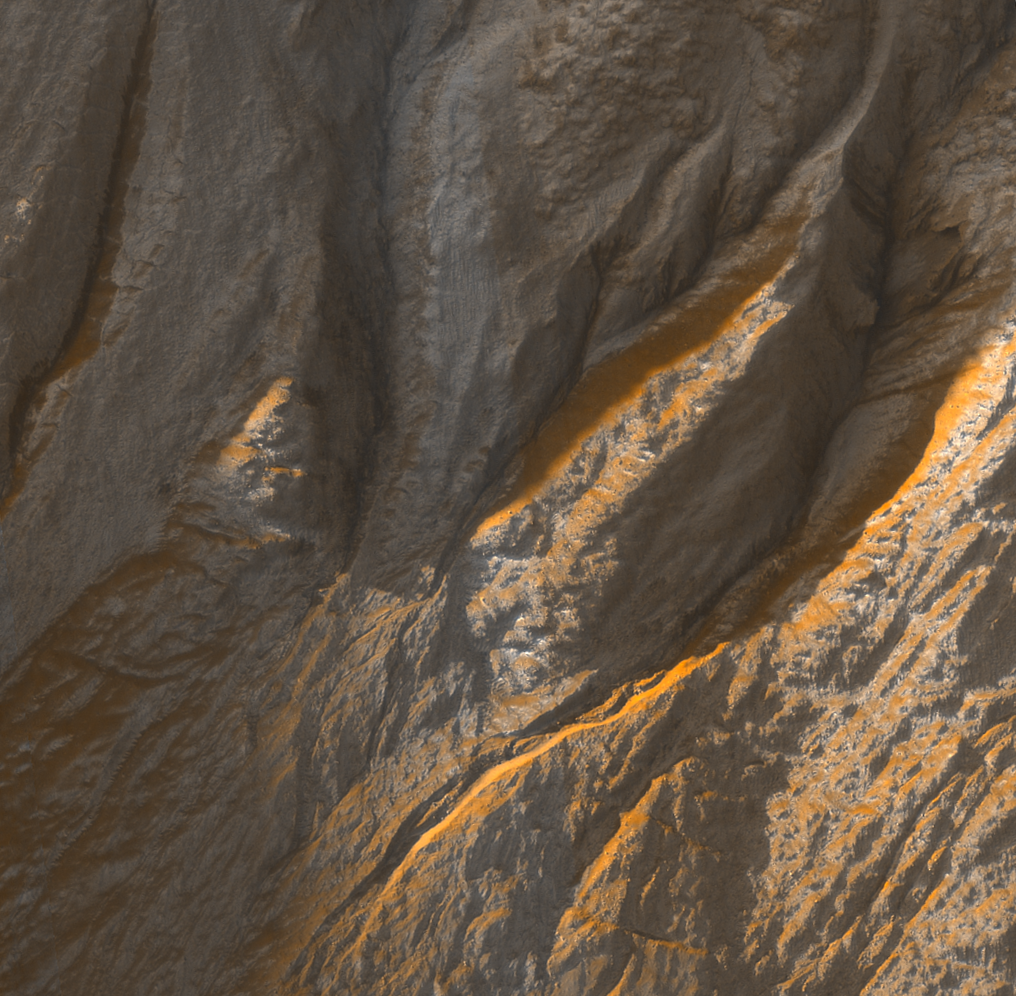

Gullies in Sirenum Terra, Mars

This enhanced-color view shows gullies in an unnamed crater in the Terra Sirenum region of Mars. It is a sub-image from a larger view imaged by the High Resolution Imaging Science Experiment (HiRISE) camera on NASA’s Mars Reconnaissance Orbiter on Oct. 3, 2006. This scene is about 254 meters (about 830 feet) wide. The upper and left regions of this scene are in shadow, yet color variations are still apparent. The high signal to noise ratio of the HiRISE camera allows for colors to be distinguished in shadows. This allows dark features to be identified as true albedo features versus topographical features.

Credit: NASA/JPL/Univ. of Arizona